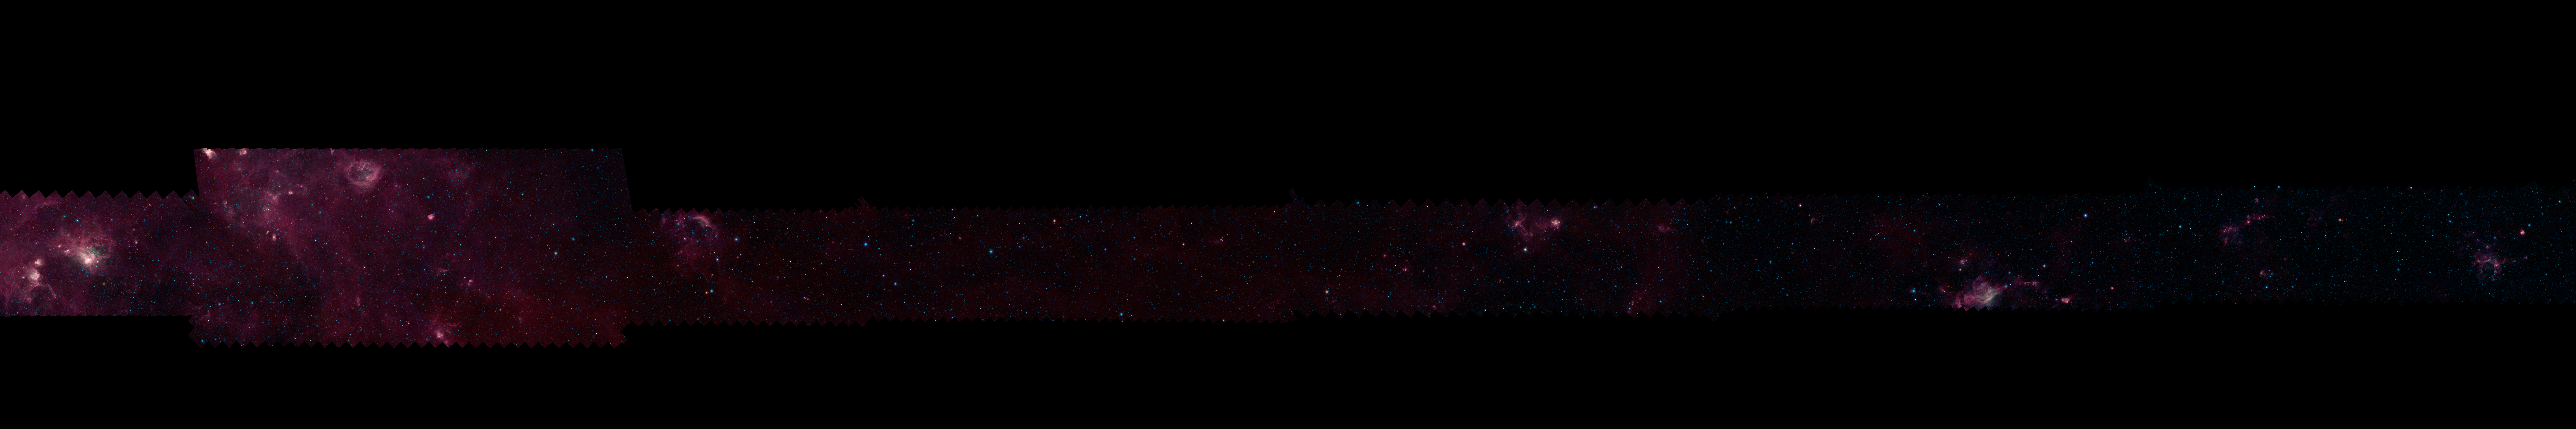

GLIMPSE 360 Longitude 240

Each of these panels shows 60 degrees of Spitzer's new 360-degree infrared view of our Milky Way Galaxy. The full 360-degree mosaic comes primarily from the GLIMPSE360 project, which stands for Galactic Legacy Mid-Plane Survey Extraordinaire. It consists of more than 2 million snapshots taken in infrared light over ten years, beginning in 2003 when Spitzer launched.

This infrared view reveals much more of the galaxy than can be seen in visible-light views. Whereas visible light is blocked by dust, infrared light from stars and other objects can travel through dust to reach Spitzer's detectors. For instance, when looking up at our night skies, we see stars that are an average of 1,000 light-years away; the rest are hidden. In Spitzer's mosaic, light from stars throughout the galaxy -- which stretches 100,000 light-years across -- shines through. The full 360-degree picture covers only about three percent of the sky, but includes more than half of the galaxy's stars and the majority of its star formation activity.

Blue stars seen in these images are relatively close to us, while the red color shows dusty areas of star formation. Throughout the galaxy, tendrils, bubbles and sculpted dust structures are apparent. These are the result of massive stars blasting out winds and radiation. Stellar clusters deeply embedded in gas and dust, green jets and other features related to the formation of young stars can also be seen for the first time. Dark filaments that show up in stark contrast to the bright background are areas of thick, cold dust that not even infrared light can penetrate.

For the full resolution view of this image, see http://www.spitzer.caltech.edu/glimpse360/downloads. (Warning: these files are very large - approximately 600mb - 1gb each)

Credit: NASA/JPL-Caltech/GLIMPSE Team